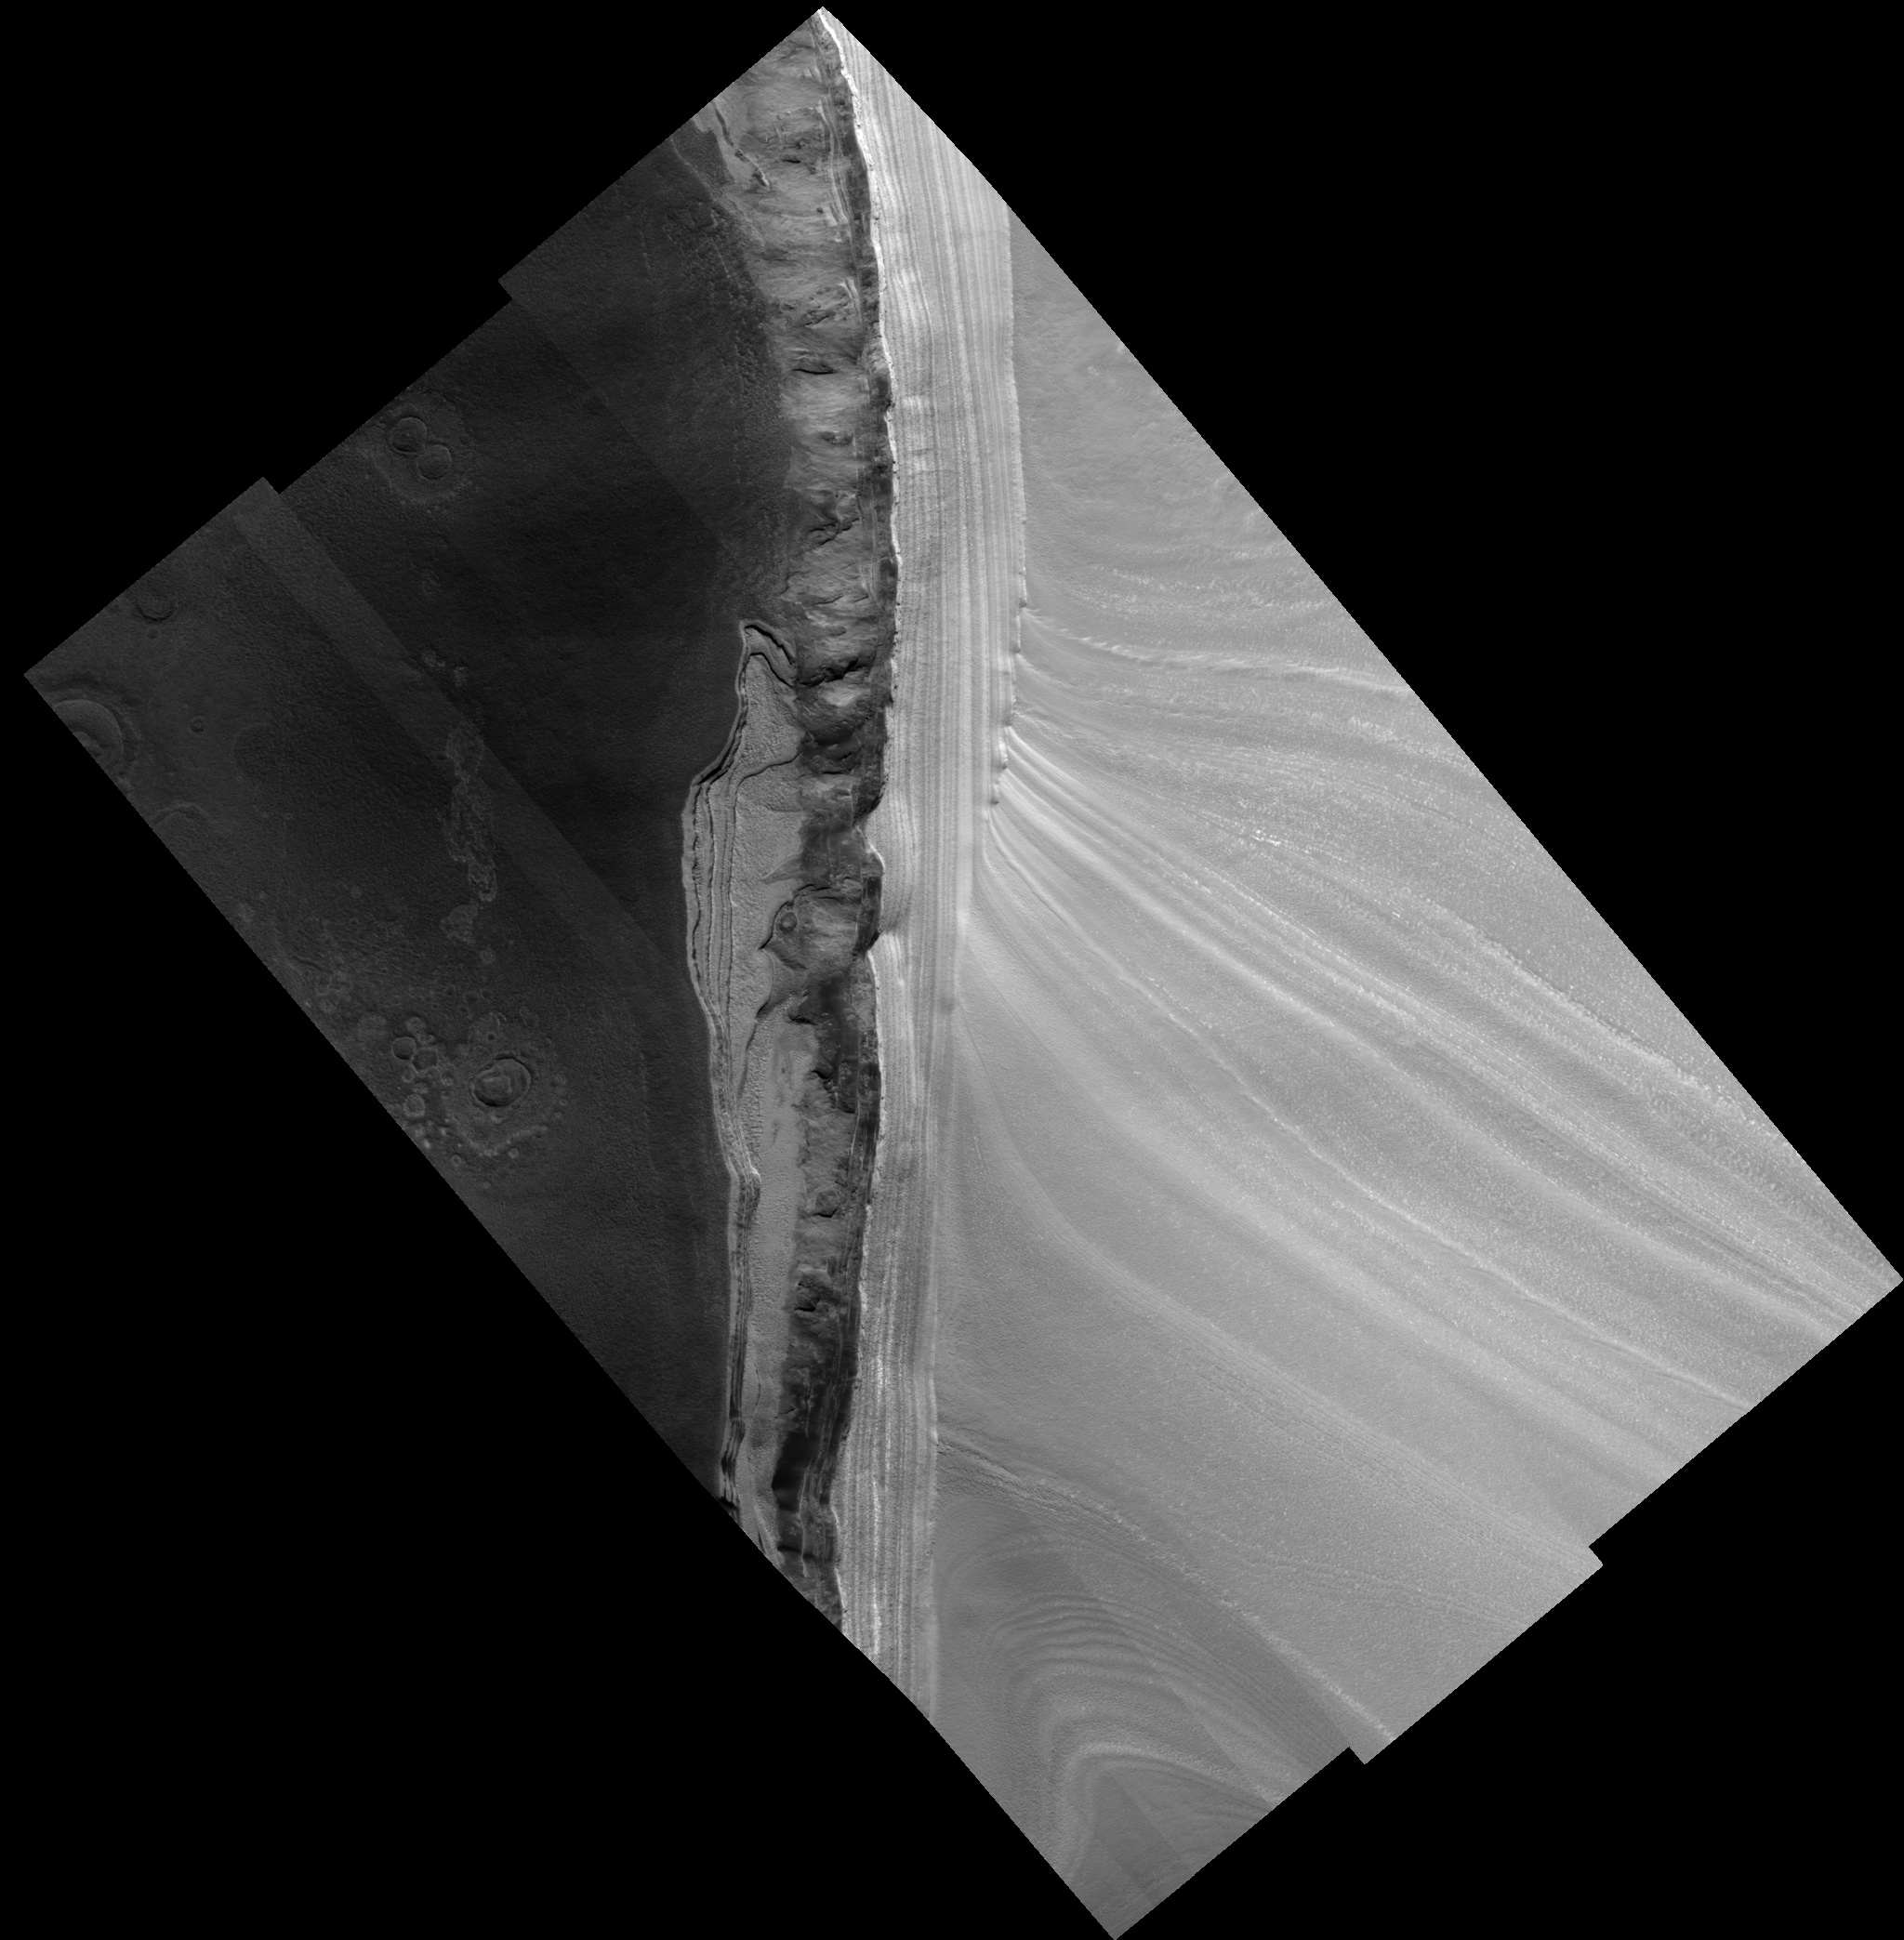

Scarp within Chasma Boreale

This HiRISE image is of the north polar layered deposits (PLD) and underlying units exposed along the margins of Chasma Boreale. Chasma Boreale is the largest trough in the north PLD, thought to have formed due to outflow of water from underneath the polar cap, or due to winds blowing off the polar cap, or a combination of both. At the top and left of the image, the bright area with uniform striping is the gently sloping surface of the PLD. In the middle of the image this surface drops off in a steeper scarp, or cliff. At the top of this cliff we see the bright PLD in a side view, or cross-section. From these two perspectives of the PLD it is evident that the PLD are a stack of roughly horizontal layers. The gently sloping top surface cuts through the vertical sequence of layers at a low angle, apparently stretching the layers out horizontally and thus revealing details of the brightness and texture of individual layers. The surface of the PLD on the scarp is also criss-crossed by fine scale fractures. The layers of the PLD are probably composed of differing proportions of ice and dust, believed to be related to the climate conditions at the time they were deposited. In this way, sequences of polar layers are records of past climates on Mars, as ice cores from terrestrial ice sheets hold evidence of past climates on Earth. Further down the scarp in the center of the image the bright layers give way suddenly to a much darker section where a few layers are visible intermittently amongst aprons of dark material. The darkest material, with a smooth surface suggestive of loose grains, is thought to be sandy because similar exposures elsewhere show it to be formed into dunes by the wind. An intermediate-toned material also appears to form aprons draped over layers in the scarp, but its surface contains lobate structures that appear hardened into place and its edges are more abrupt in places, suggesting it may contain some ice or other cementing agent that makes it more competent, or resistant. At the base of the cliff, especially visible on the right side of the image, are several prominent bright layers with regular, rectangular-shaped polygons. Due to similarities in brightness and surface fracturing with the upper PLD, these bottom layers are also likely to be ice rich. The presence of sandy material sandwiched in between the upper PLD and these bottom layers suggests that the climate was once much different from the times during which the icier layers were deposited. The scattered bright and dark points are boulder-sized blocks that are likely pieces of the fractured PLD or other darker layers that have broken off and fallen downhill. At the bottom and right of the image, the floor of Chasma Boreale is dark, with a knobby texture and irregular polygons. Several circular features surrounded by an area that is slightly smoother, lighter, and raised relative to the chasm floor may be impact craters that have been modified after their formation in ice-rich ground.

Image PSP_001412_2650 was taken by the High Resolution Imaging Science Experiment (HiRISE) camera onboard the Mars Reconnaissance Orbiter spacecraft on November 14, 2006. The complete image is centered at 84.7 degrees latitude, 4.0 degrees East longitude. The range to the target site was 320.9 km (200.6 miles). At this distance the image scale ranges from 32.1 cm/pixel (with 1 x 1 binning) to 128.4 cm/pixel (with 4 x 4 binning). The image shown here has been map-projected to 25 cm/pixel. The image was taken at a local Mars time of 12:52 PM and the scene is illuminated from the west with a solar incidence angle of 67 degrees, thus the sun was about 23 degrees above the horizon. At a solar longitude of 135.3 degrees, the season on Mars is Northern Summer.

NASA’s Jet Propulsion Laboratory, a division of the California Institute of Technology in Pasadena, manages the Mars Reconnaissance Orbiter for NASA’s Science Mission Directorate, Washington. Lockheed Martin Space Systems, Denver, is the prime contractor for the project and built the spacecraft. The High Resolution Imaging Science Experiment is operated by the University of Arizona, Tucson, and the instrument was built by Ball Aerospace and Technology Corp., Boulder, Colo.

Credit: NASA/JPL/Univ. of Arizona